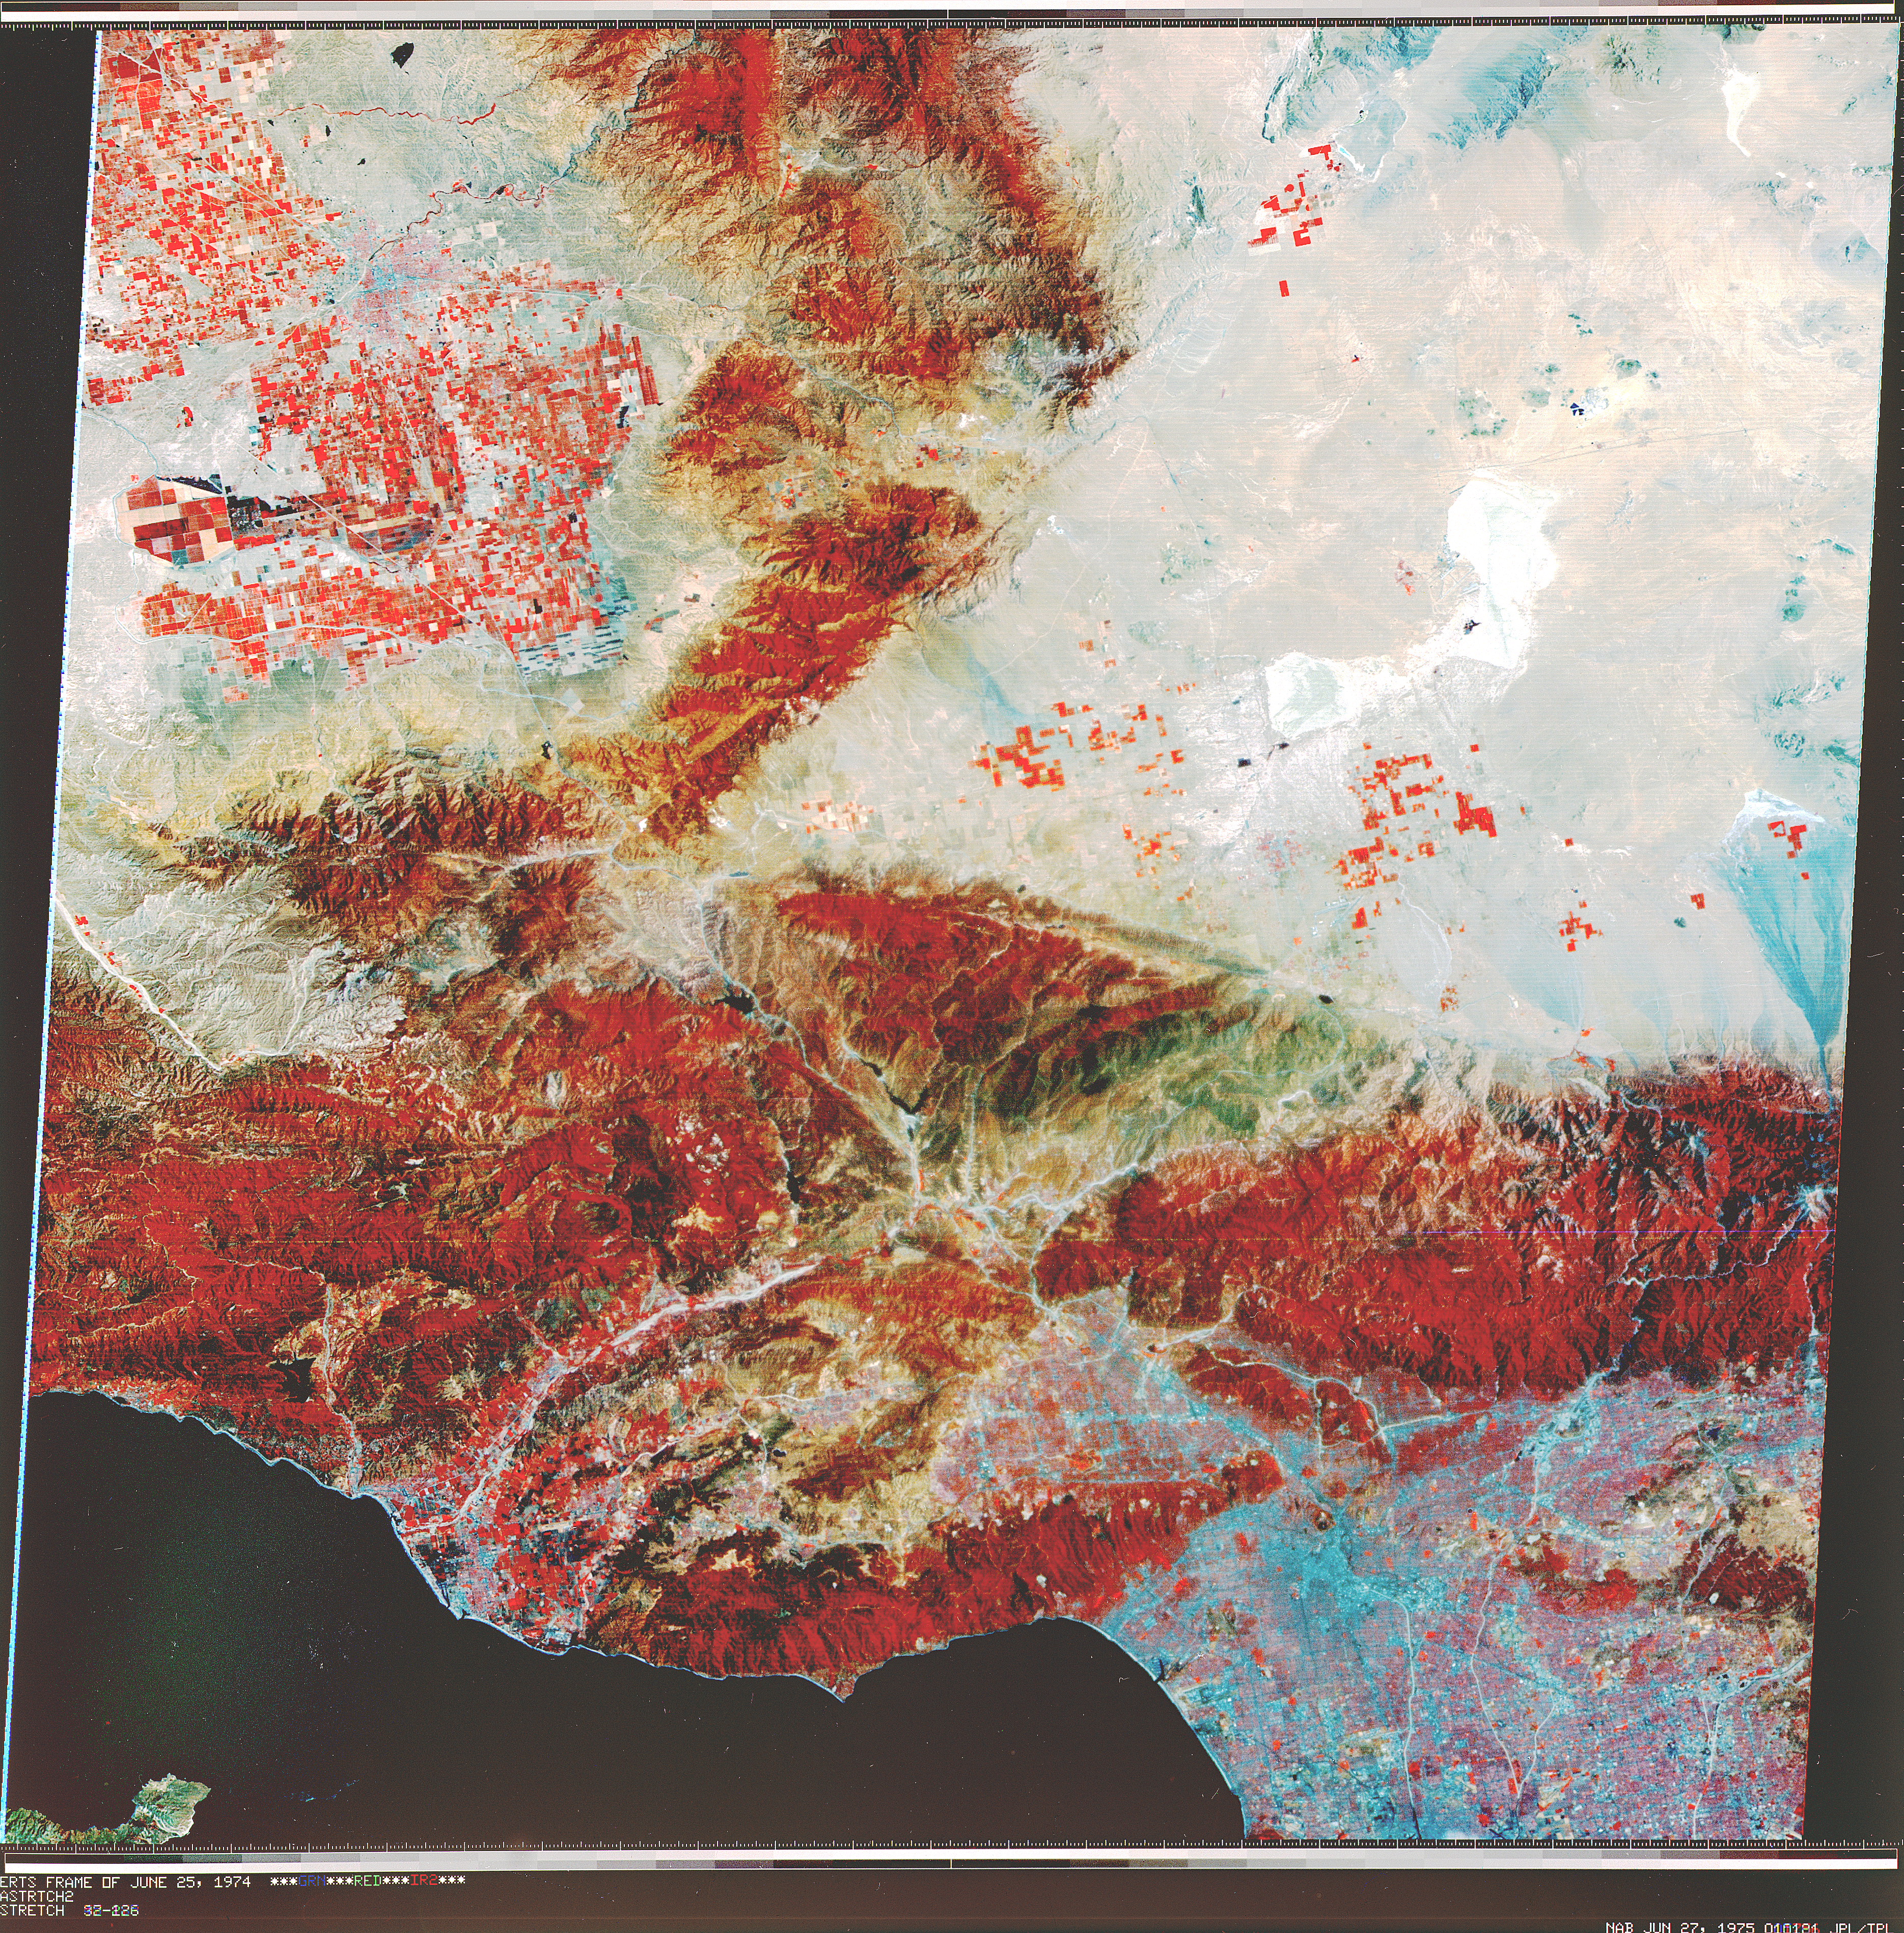

Early Landsat View of Los Angeles and Vicinity

Landsat 1 (originally named the Earth Resources Technology Satellite, or ERTS) was the first of what was to become a series of satellites designed to map and monitor the Earth’s land surfaces. This view of Los Angeles and vicinity is a scene acquired by a single pass of Landsat 1 on 25 June 1974. The image is derived from visible and reflected infrared light and is displayed with the visible green, the visible red, and an infrared channel coded as blue, green, and red, respectively. Healthy vegetation is highly reflective in the infrared and therefore appears red in this standard display. Chaparral and forested areas form bold red patterns in the Sierra, Santa Monica, San Gabriel, and other mountain ranges. Agricultural fields form a textured red pattern in the San Joaquin Valley in the upper left. Downtown Los Angeles appears as a light blue patch in the lower right.

Credit: NASA/JPL